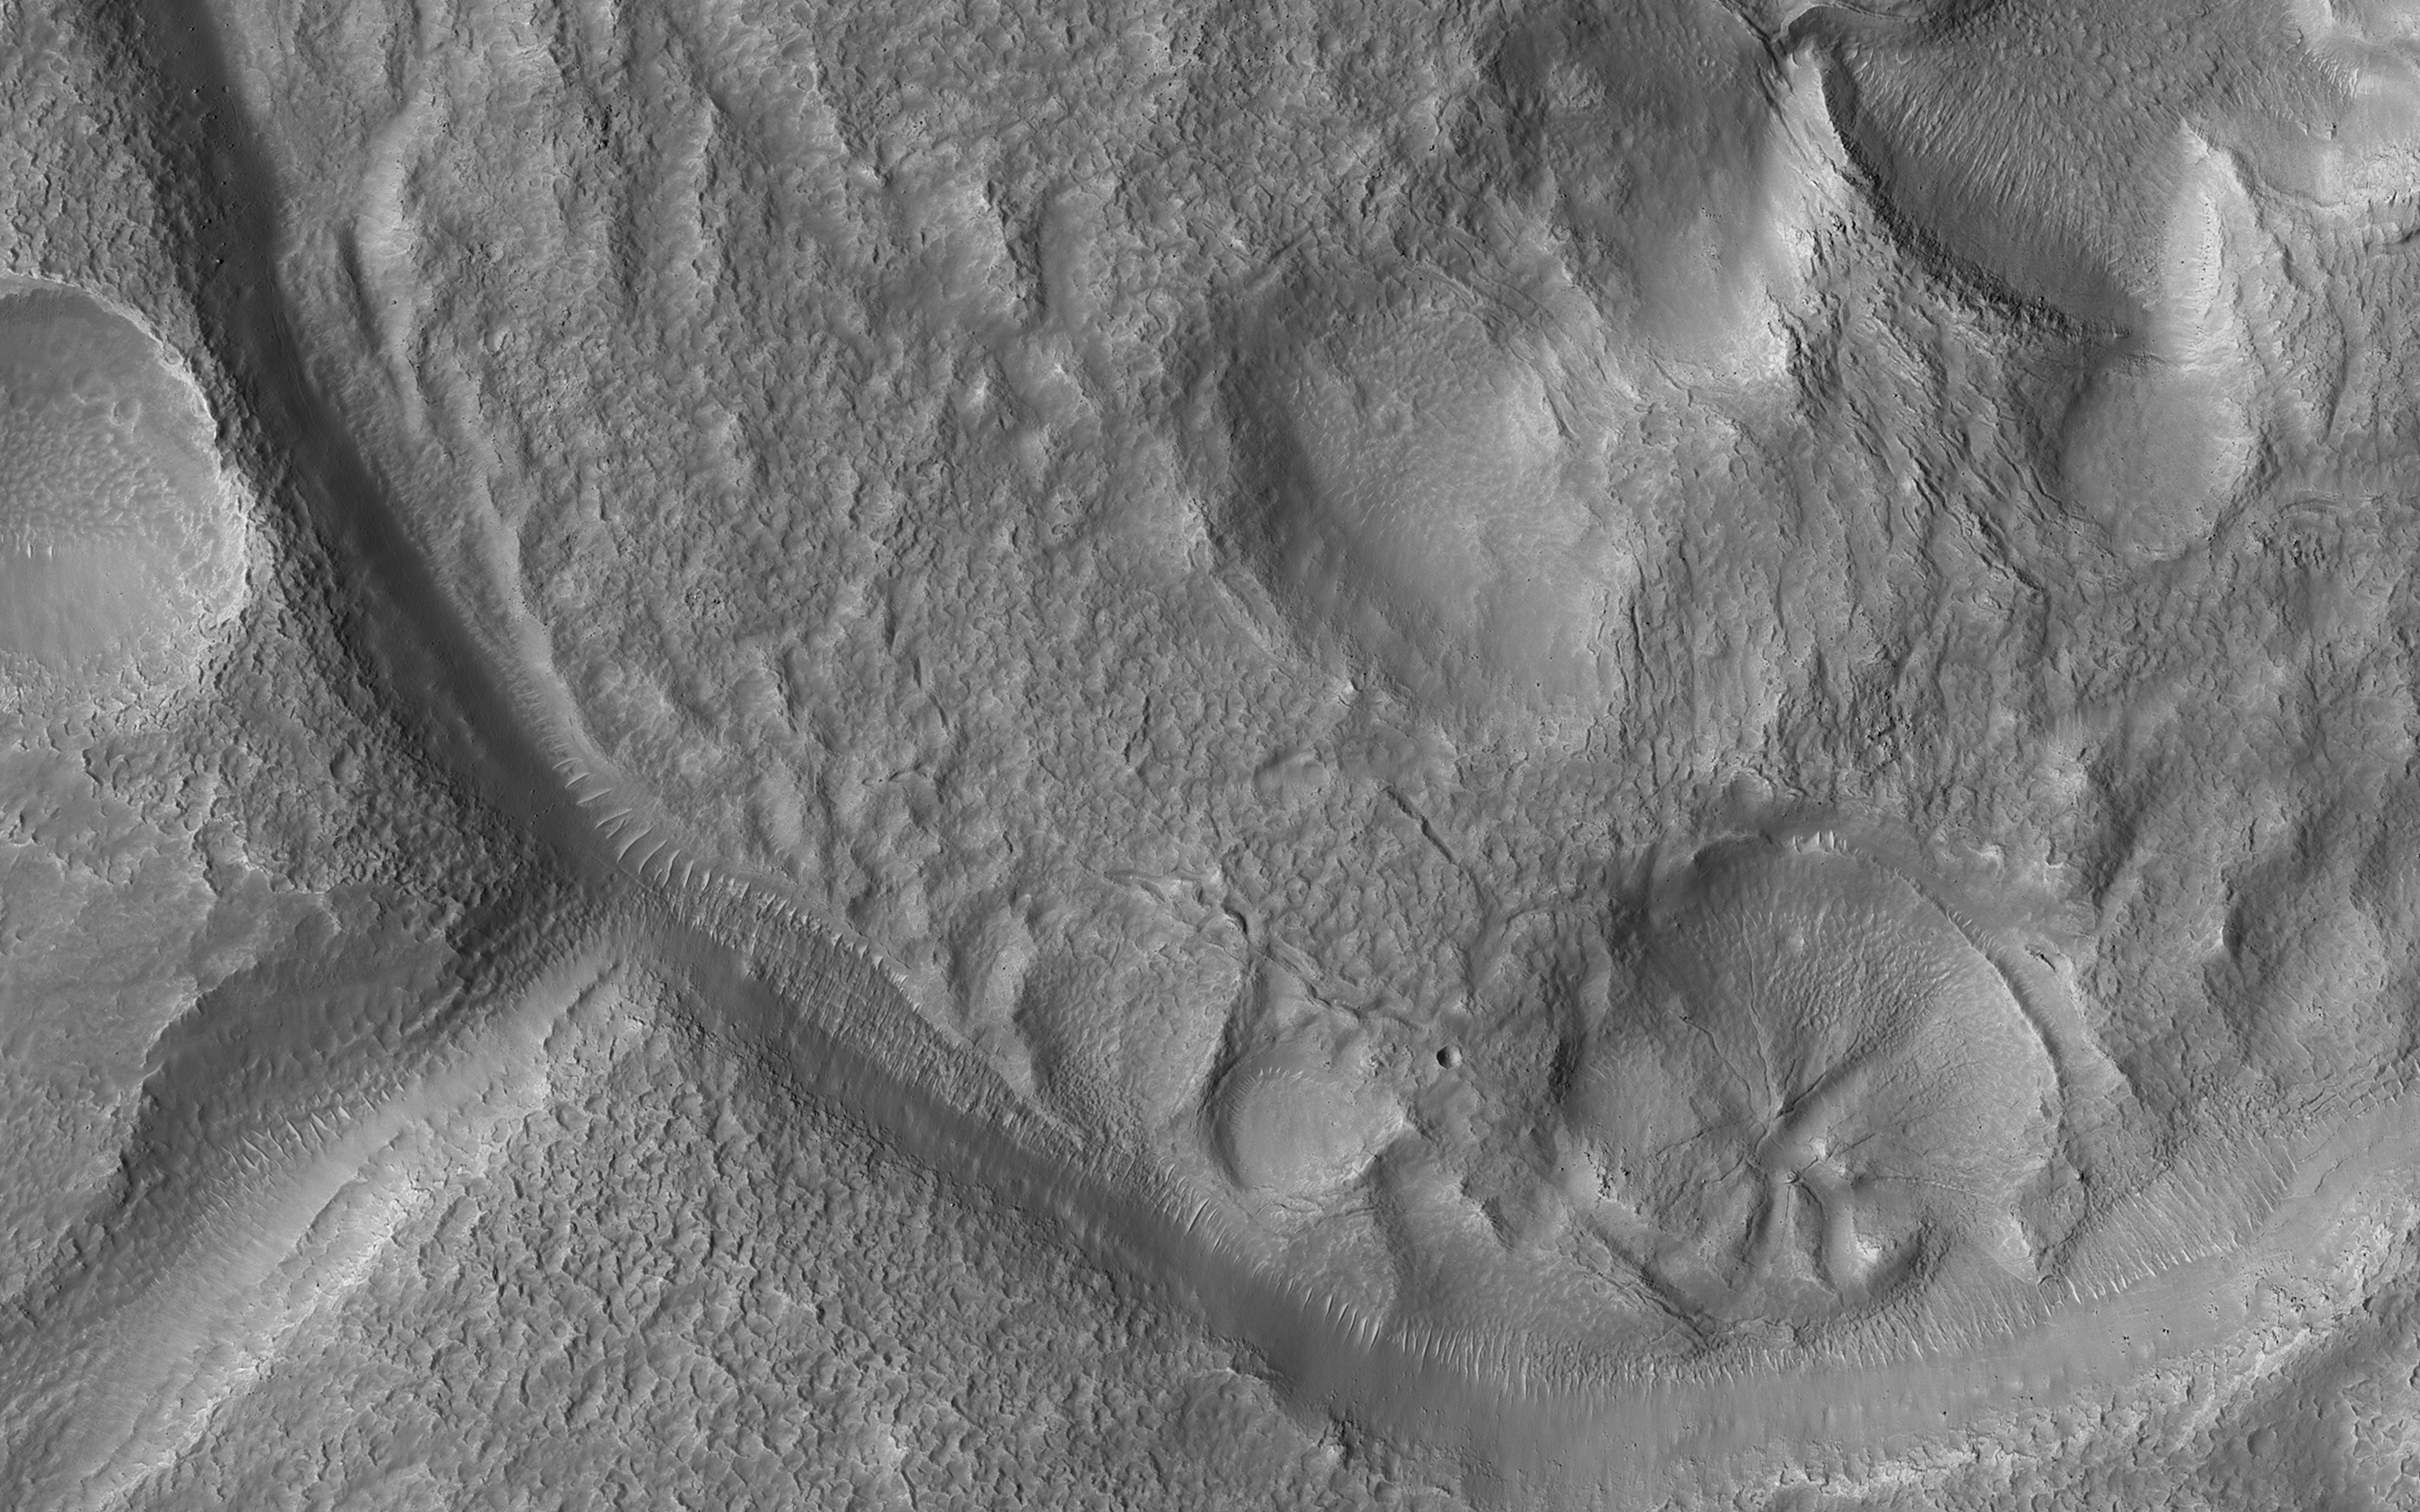

Pollywog Craters on Mars

This crater is approximately 2.3 kilometers across and is located in northern Arabia Terra near where the cratered highlands meets the northern lowlands (called a “dichotomy boundary”). Small craters with an exit channel, such as this one, are nicknamed “pollywog” craters, as they resemble tadpoles.

The channel is consistent with flow *out of* the crater, rather than flow *into* the crater, because 1) the valleys do not cut down to the level of the interior crater floor, and 2) there are no deposits of material on the floor associated with the mouth of the valley.

This small crater was probably once filled with an ice-covered lake that overflowed, forming the exit channel. Young craters with exit channels are intriguing because they record a relatively recent (during the Amazonian epoch) wet environment on Mars.

The map is projected here at a scale of 25 centimeters (9.8 inches) per pixel. (The original image scale is 29.8 centimeters [11.7 inches] per pixel [with 1 x 1 binning]; objects on the order of 89 centimeters [35.0 inches] across are resolved.) North is up.

This is a stereo pair with ESP_062045_2200.

The University of Arizona, in Tucson, operates HiRISE, which was built by Ball Aerospace & Technologies Corp., in Boulder, Colorado. NASA’s Jet Propulsion Laboratory, a division of Caltech in Pasadena, California, manages the Mars Reconnaissance Orbiter Project for NASA’s Science Mission Directorate, Washington.

Credit: NASA/JPL-Caltech/University of Arizona